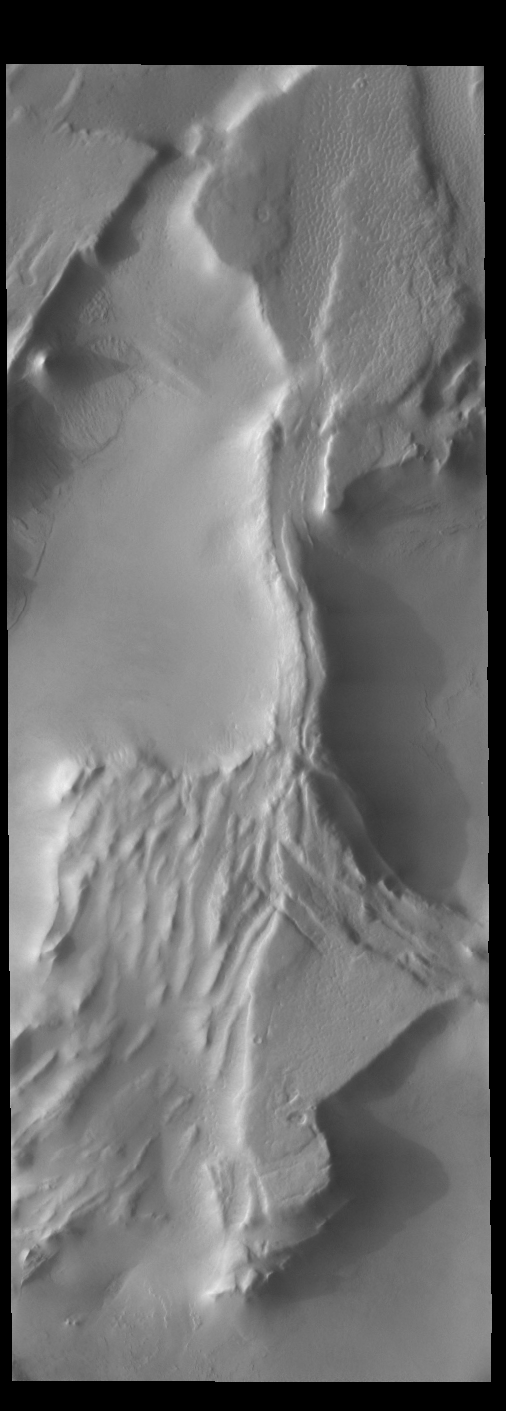

More Shadows

The ridges in this VIS image are creating shadows due to low sun angle. Shadows can give indications of the shape of the feature that is casting the shadow.

Credit: NASA/JPL-Caltech/ASU